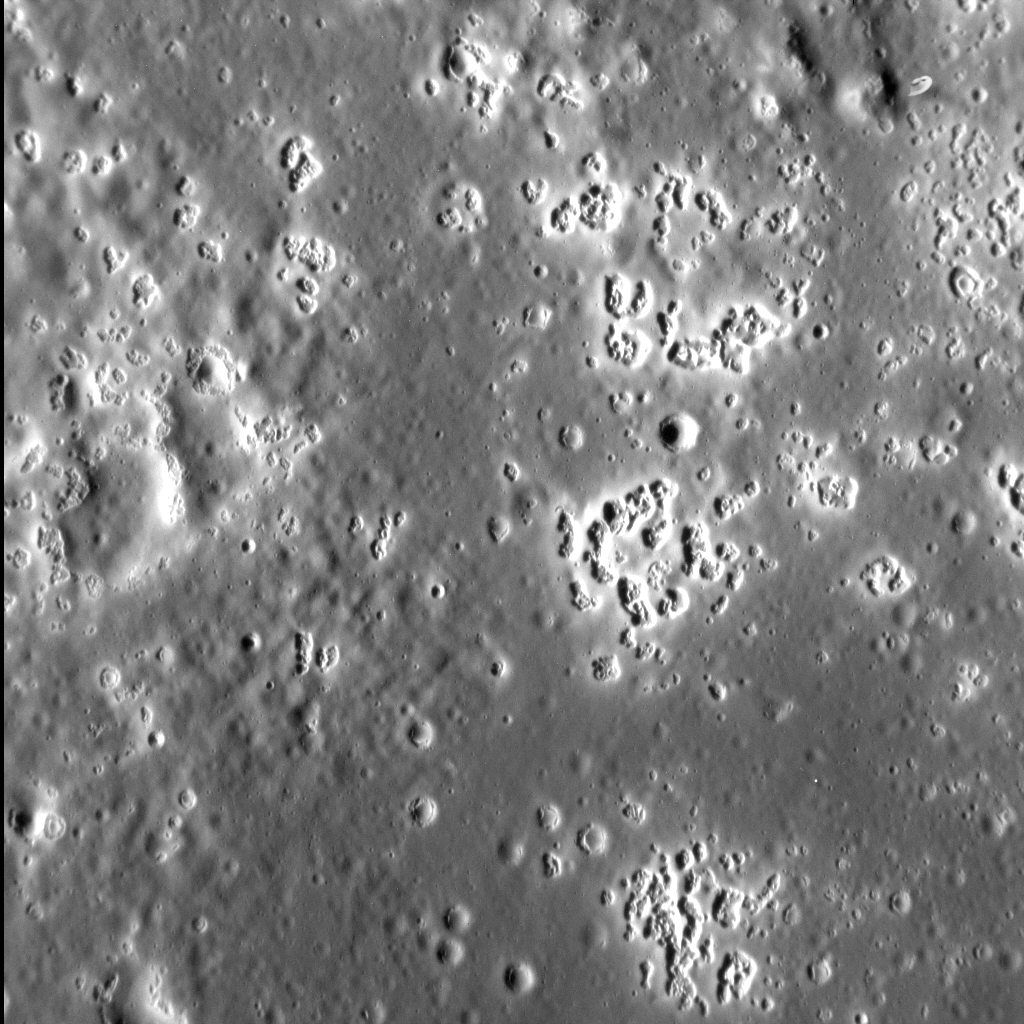

A Field of Hollows

Mercury’s hollows are among its most distinctive — and unusual — surface features. In this stunning view, we see a field of hollows in the western portion of the floor of Zeami impact basin. Hollows populate much of the rest of the basin’s interior, with large concentrations several kilometers across occurring in the north and northeast parts of the floor. Individual hollows, however, can be as small as a couple of hundred meters in width.

This image was acquired as a high-resolution targeted observation. Targeted observations are images of a small area on Mercury’s surface at resolutions much higher than the 200-meter/pixel morphology base map. It is not possible to cover all of Mercury’s surface at this high resolution, but typically several areas of high scientific interest are imaged in this mode each week.

Date acquired: March 02, 2015
Image Mission Elapsed Time (MET): 67599424
Image ID: 8072780
Instrument: Narrow Angle Camera (NAC) of the Mercury Dual Imaging System (MDIS)
Center Latitude: 3.0° S
Center Longitude: 211.8° E
Resolution: 20 meters/pixel
Scale: The left-to-right field of view in this image is about 20 km (12.4 mi.) across
Incidence Angle: 73.9°
Emission Angle: 23.6°
Phase Angle: 97.5°
North is down in this image.

The MESSENGER spacecraft is the first ever to orbit the planet Mercury, and the spacecraft’s seven scientific instruments and radio science investigation are unraveling the history and evolution of the Solar System’s innermost planet. During the first two years of orbital operations, MESSENGER acquired over 150,000 images and extensive other data sets. MESSENGER is capable of continuing orbital operations until early 2015.

For information regarding the use of images, see the MESSENGER image use policy.

Credit: NASA/Johns Hopkins University Applied Physics Laboratory/Carnegie Institution of Washington